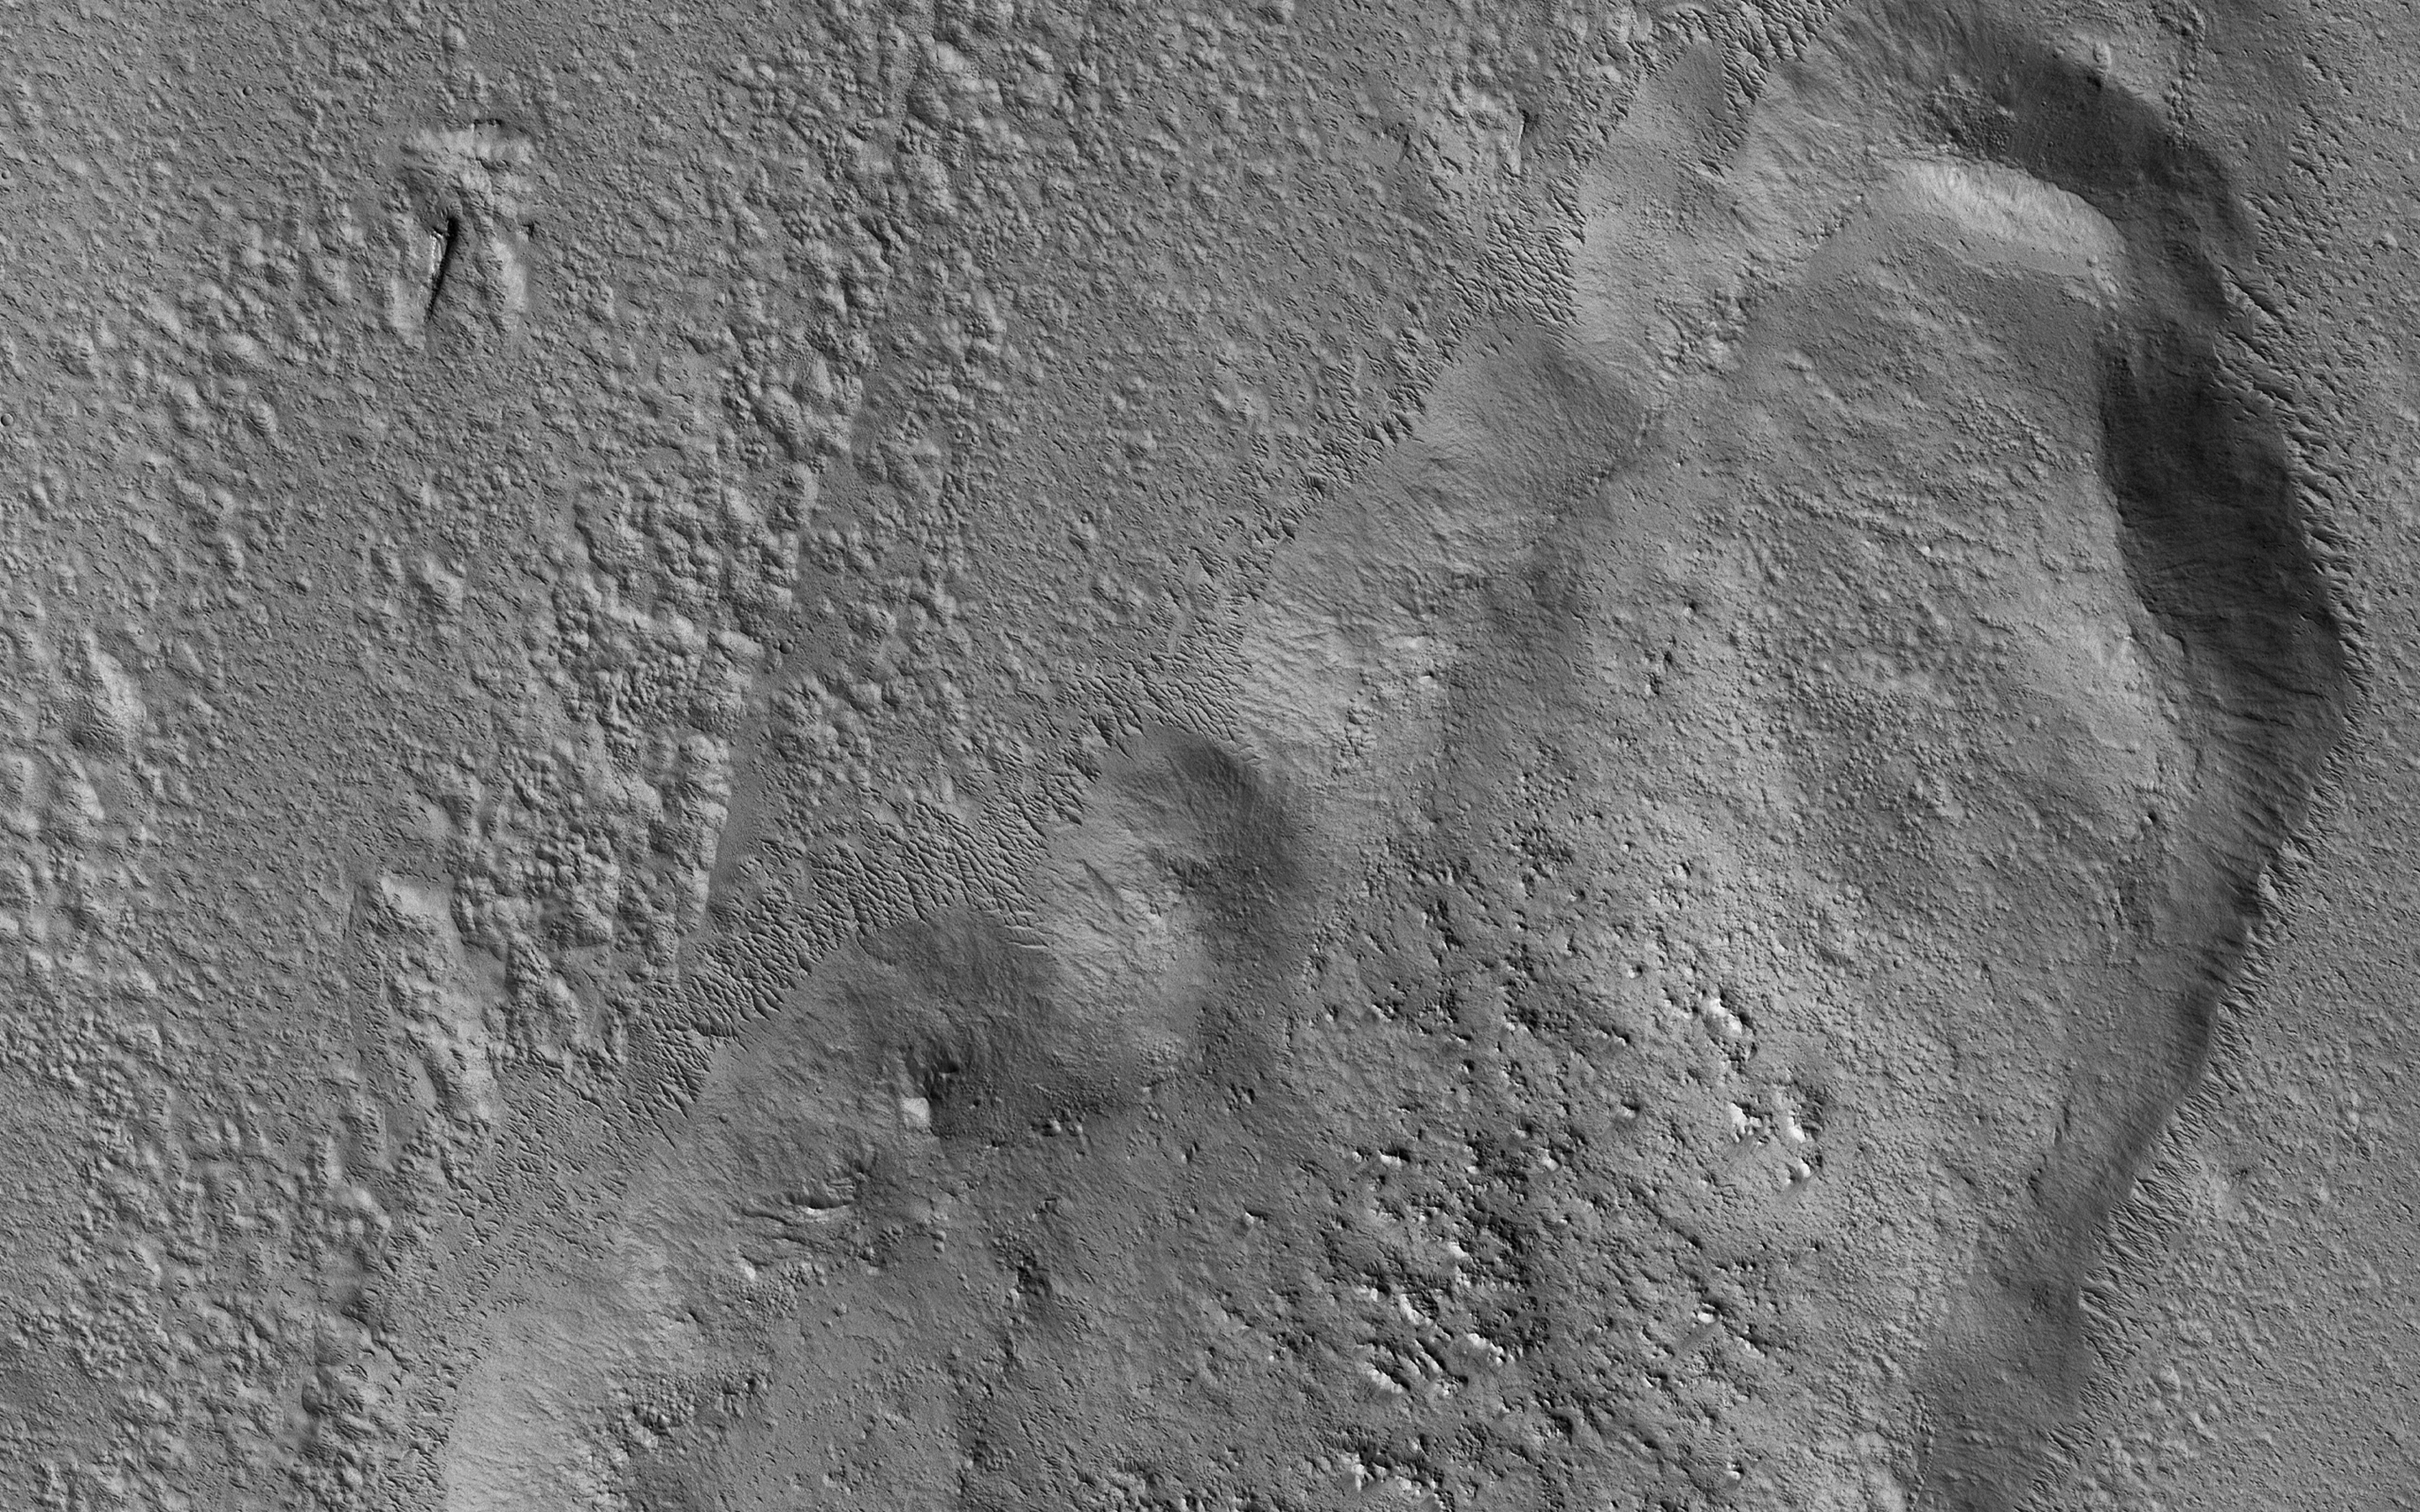

Tooting Crater Ejecta

In this picture we can see a huge tongue-like form, which looks a like a mudflow with boulders on its surface. This “tongue” is only a small part of a larger deposit that completely surrounds Tooting Crater (not visible in this image). This is part of what is called an “ejecta blanket.”

The shape and form of the deposits in the ejecta blanket can tell us about the condition of the ground when the impact crater was formed. The presence of this tongue of ejecta is interpreted as a sign that the ground was frozen before impact. The force of the impact melted ice and mixed it with rock and dust as it was thrown away from the crater. It then settled to form these tongue-like lobes all around the crater.

The map is projected here at a scale of 50 centimeters (19.7 inches) per pixel. (The original image scale is 57.3 centimeters [22.6 inches] per pixel [with 2 x 2 binning]; objects on the order of 172 centimeters [67.7 inches] across are resolved.) North is up.

The University of Arizona, in Tucson, operates HiRISE, which was built by Ball Aerospace & Technologies Corp., in Boulder, Colorado. NASA’s Jet Propulsion Laboratory, a division of Caltech in Pasadena, California, manages the Mars Reconnaissance Orbiter Project for NASA’s Science Mission Directorate, Washington.

Credit: NASA/JPL-Caltech/University of Arizona